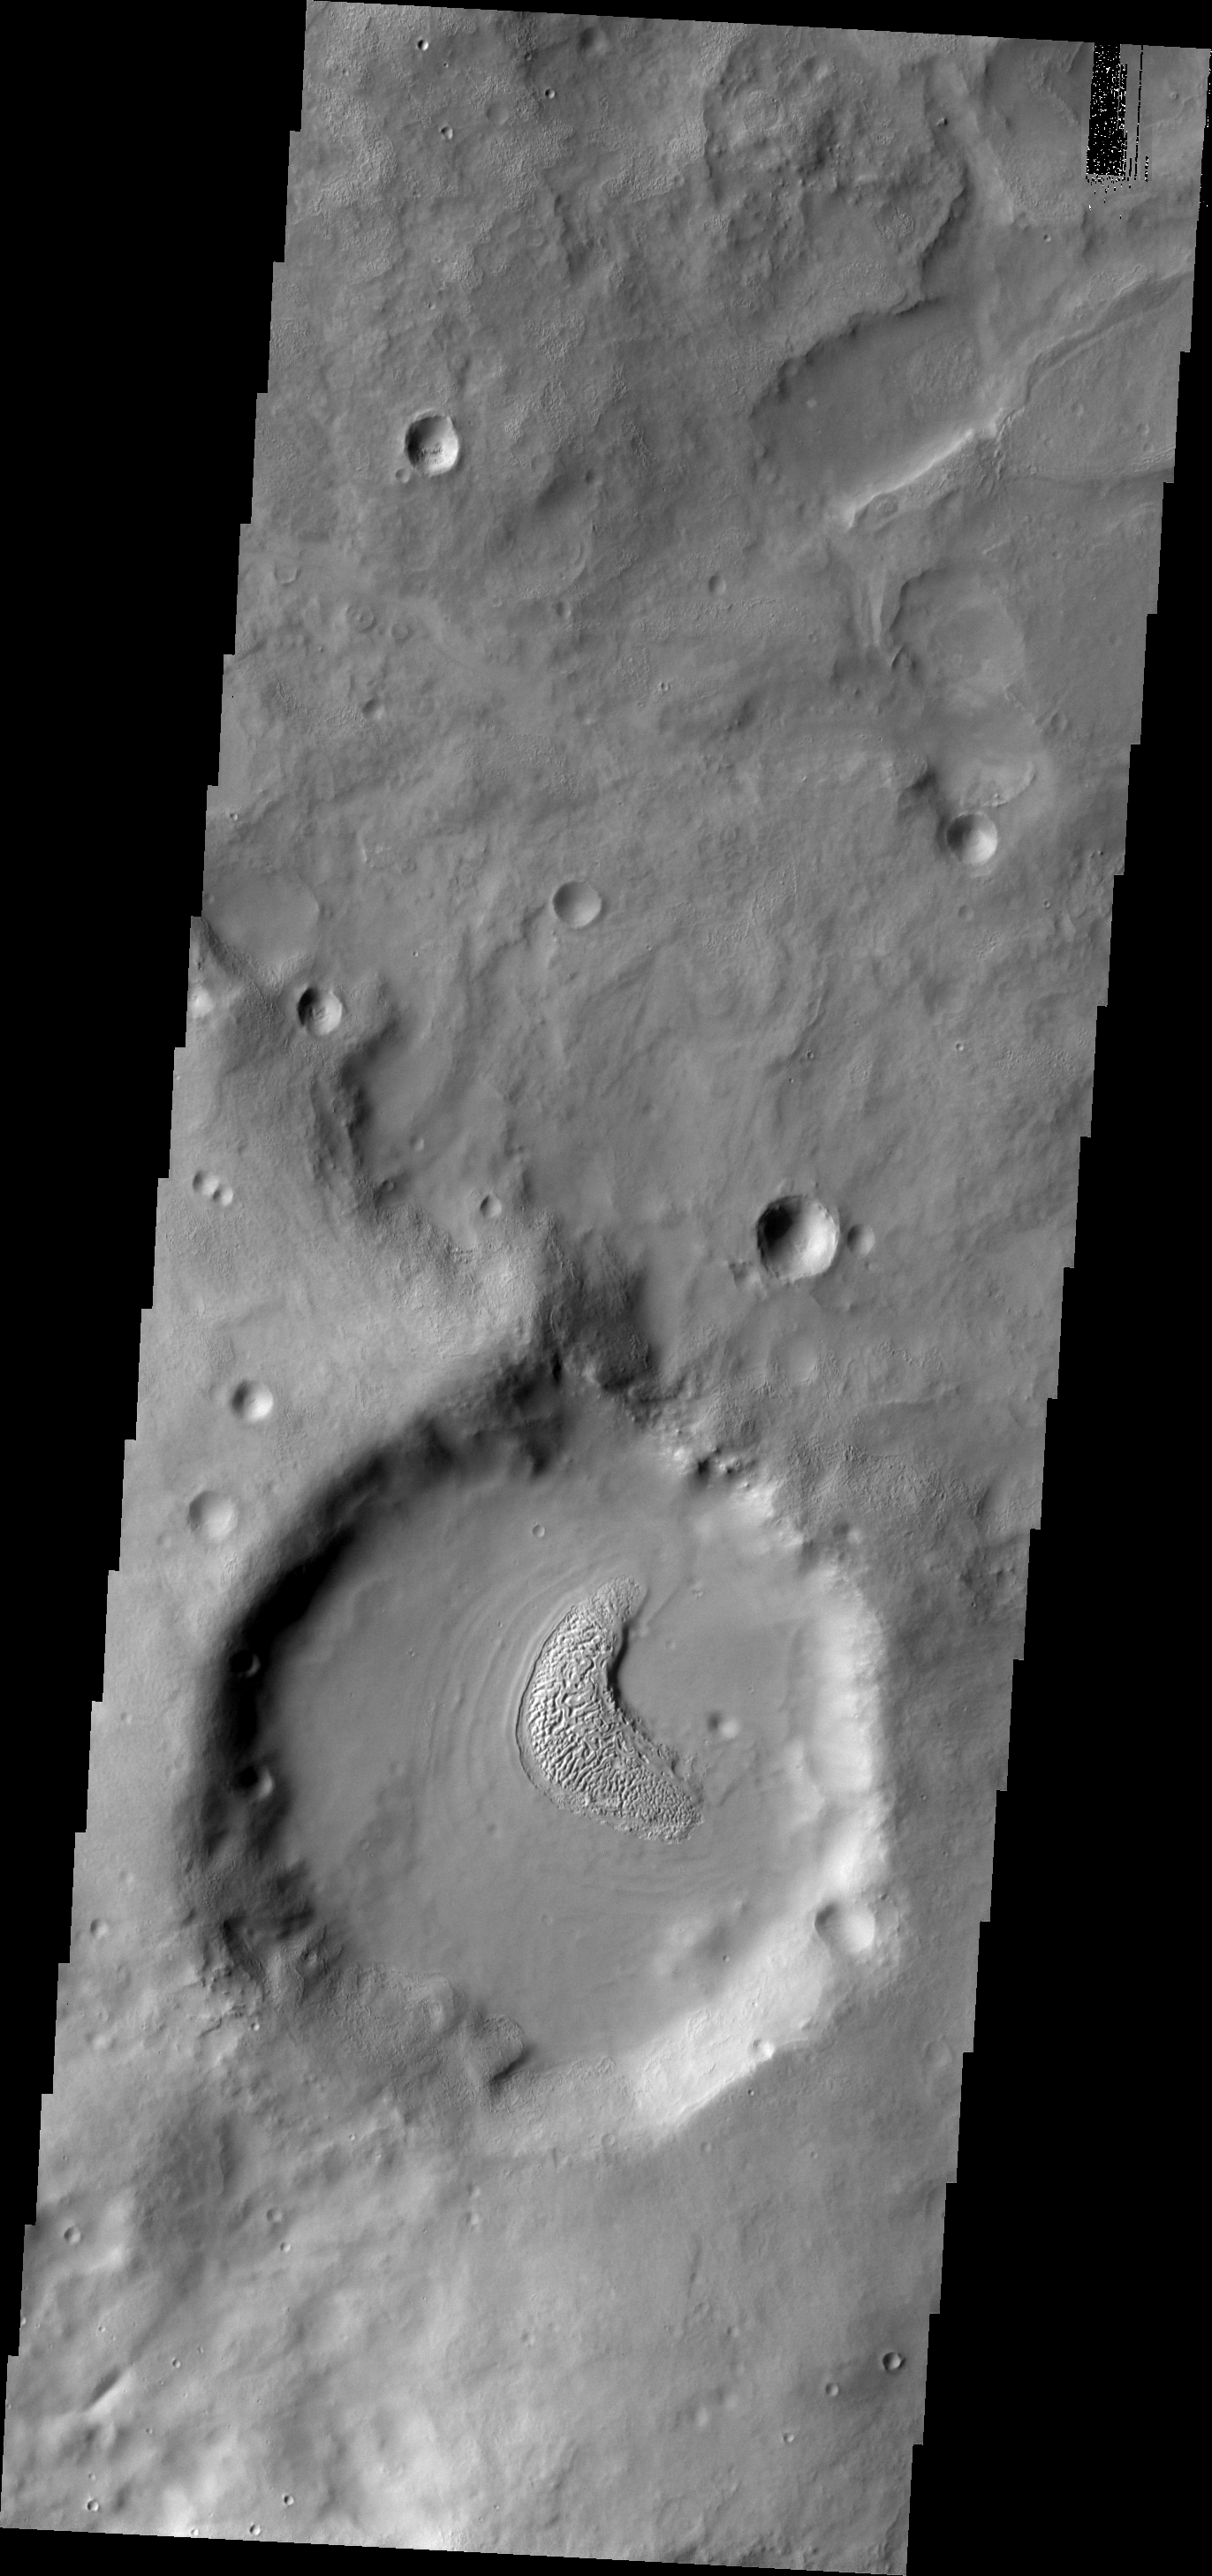

Texture

This small, unnamed crater in Terra Sabaea contains material on the floor which has developed an unusual texture. This crater is on the northern rim of Flammarion Crater.

Image information: VIS instrument. Latitude 26.5N, Longitude 49.6E. 19 meter/pixel resolution.

Please see the THEMIS Data Citation Note for details on crediting THEMIS images.

Note: this THEMIS visual image has not been radiometrically nor geometrically calibrated for this preliminary release. An empirical correction has been performed to remove instrumental effects. A linear shift has been applied in the cross-track and down-track direction to approximate spacecraft and planetary motion. Fully calibrated and geometrically projected images will be released through the Planetary Data System in accordance with Project policies at a later time.

NASA’s Jet Propulsion Laboratory manages the 2001 Mars Odyssey mission for NASA’s Office of Space Science, Washington, D.C. The Thermal Emission Imaging System (THEMIS) was developed by Arizona State University, Tempe, in collaboration with Raytheon Santa Barbara Remote Sensing. The THEMIS investigation is led by Dr. Philip Christensen at Arizona State University. Lockheed Martin Astronautics, Denver, is the prime contractor for the Odyssey project, and developed and built the orbiter. Mission operations are conducted jointly from Lockheed Martin and from JPL, a division of the California Institute of Technology in Pasadena.

Credit: NASA/JPL/ASU